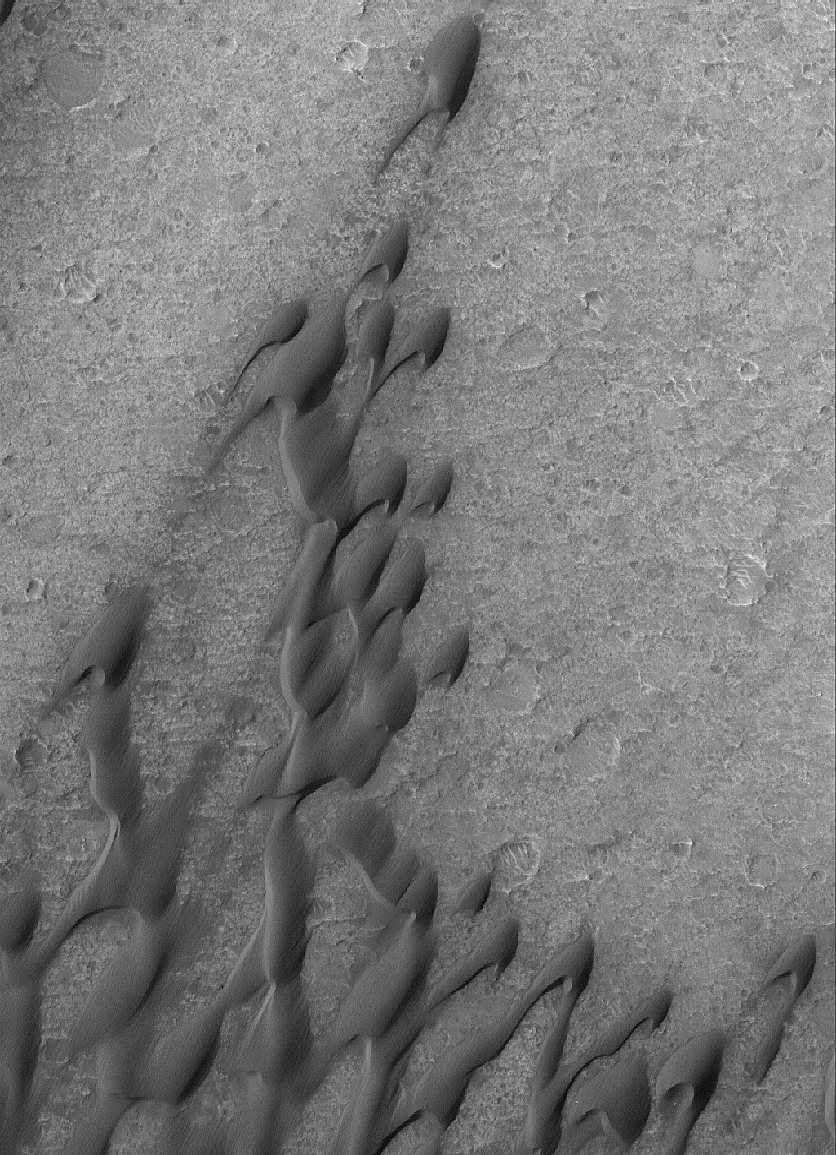

Herschel Dunes

26 March 2005
This Mars Global Surveyor (MGS) Mars Orbiter Camera (MOC) image shows windblown sand dunes on the southeastern floor of Herschel Crater.

Location near: 15.7°S, 228.9°W
Image width: ~3 km (~1.9 mi)
Illumination from: upper left
Season: Southern Winter

Credit: NASA/JPL/Malin Space Science Systems